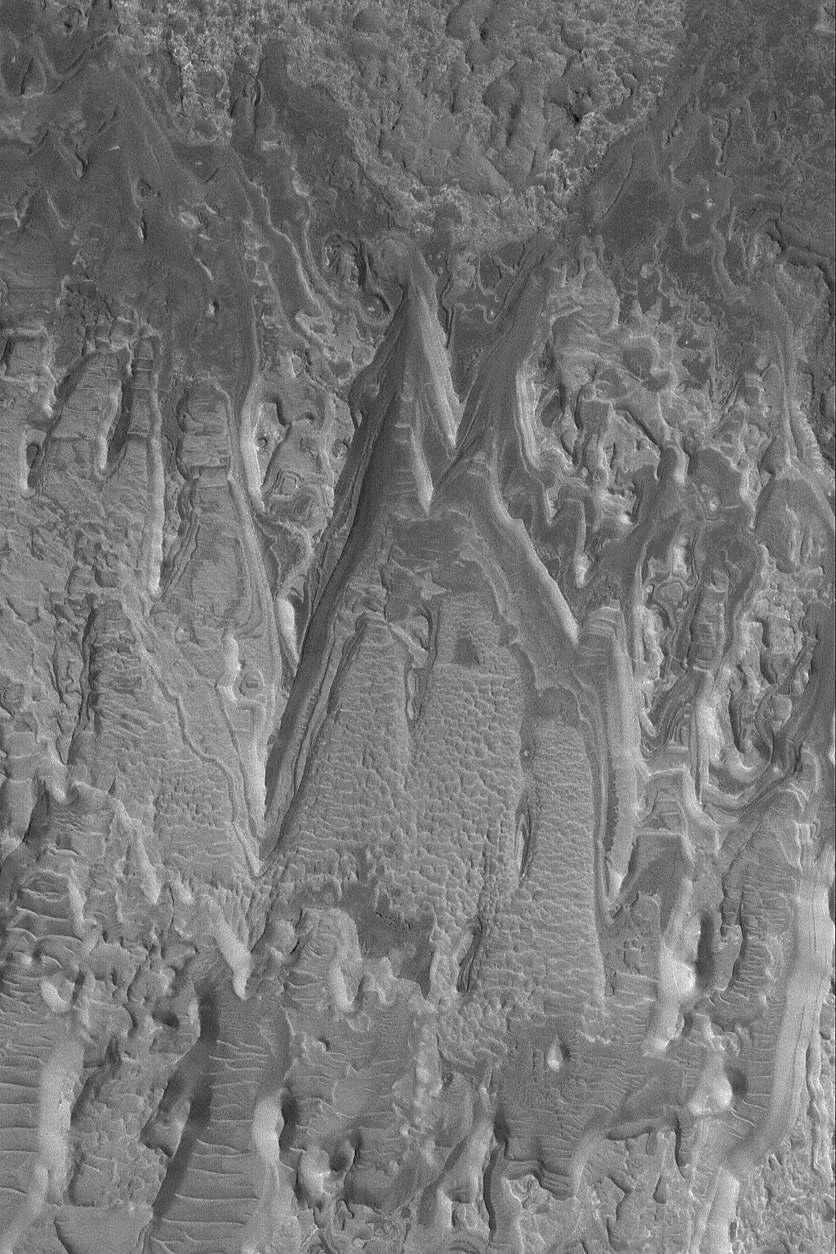

Layered Rocks in Crater

19 June 2004
Exposures of layered, sedimentary rock are common on Mars. From the rock outcrops examined by the Mars Exploration Rover, Opportunity, in Meridiani Planum to the sequence in Gale Crater’s central mound that is twice the thickness of of the sedimentary rocks exposed by Arizona’s Grand Canyon, Mars presents a world of sediment to study. This unusual example, imaged by the Mars Global Surveyor (MGS) Mars Orbiter Camera (MOC), shows eroded layer outcrops in a crater in Terra Tyrrhena near 15.4°S, 270.5°W. Sedimentary rocks provide a record of past climates and events. Perhaps someday the story told by the rocks in this image will be known via careful field work. The image covers an area about 3 km (1.9 mi) wide and is illuminated by sunlight from the left.

Credit: NASA/JPL/Malin Space Science Systems